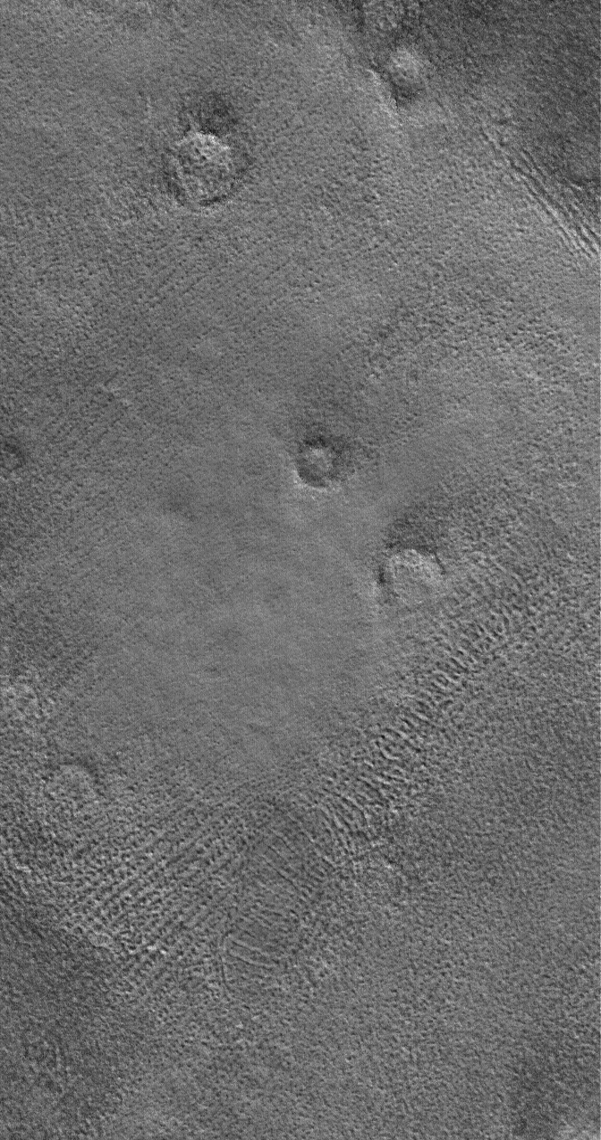

Patterned Plains

25 September 2006
This Mars Global Surveyor (MGS) Mars Orbiter Camera (MOC) image shows the patterned ground of the cold, martian northern plains. The circular features are the sites of buried impact craters.

Location near: 70.5°N, 340.6°W
Image width: ~3 km (~1.9 mi)
Illumination from: lower right
Season: Northern Spring

Credit: NASA/JPL/Malin Space Science Systems